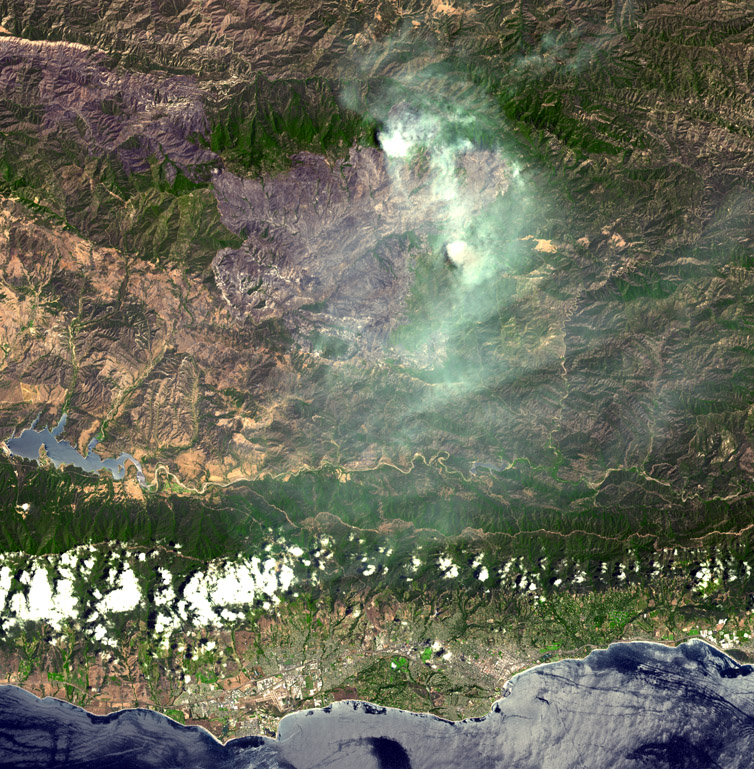

Zaca Fire

On August 7, 2007, the Zaca fire continued to burn in the Los Padres National Forest near Santa Barbara, California. The fire started more than a month ago, on July 4, and has burned 69,800 acres. The fire remains in steep, rocky terrain with poor access. The continued poor access makes containment difficult in the wilderness area on the eastern flank. So far only one outbuilding has been destroyed; but over 450 homes are currently threatened. Over 2300 fire personnel, aided by four air tankers and 15 helicopters, are working to contain this massive fire. Full containment is expected on September 1.

The image covers 45.2 x 46.1 km, and is centered near 34.6 degrees north latitude, 119.7 degrees west longitude.

With its 14 spectral bands from the visible to the thermal infrared wavelength region, and its high spatial resolution of 15 to 90 meters (about 50 to 300 feet), ASTER images Earth to map and monitor the changing surface of our planet.

ASTER is one of five Earth-observing instruments launched December 18, 1999, on NASA’s Terra spacecraft. The instrument was built by Japan’s Ministry of Economy, Trade and Industry. A joint U.S./Japan science team is responsible for validation and calibration of the instrument and the data products.

The broad spectral coverage and high spectral resolution of ASTER provides scientists in numerous disciplines with critical information for surface mapping, and monitoring of dynamic conditions and temporal change. Example applications are: monitoring glacial advances and retreats; monitoring potentially active volcanoes; identifying crop stress; determining cloud morphology and physical properties; wetlands evaluation; thermal pollution monitoring; coral reef degradation; surface temperature mapping of soils and geology; and measuring surface heat balance.

The U.S. science team is located at NASA’s Jet Propulsion Laboratory, Pasadena, Calif. The Terra mission is part of NASA’s Science Mission Directorate.

Size: 45.2 by 46.1 kilometers (27.9 by 28.5 miles)
Location: 34.6 degrees North latitude, 119.7 degrees West longitude
Orientation: North at top
Image Data: ASTER Bands 3, 2, and 1
Original Data Resolution: ASTER 15 meters (49.2 feet)

Credit: NASA/GSFC/METI/ERSDAC/JAROS, and U.S./Japan ASTER Science Team